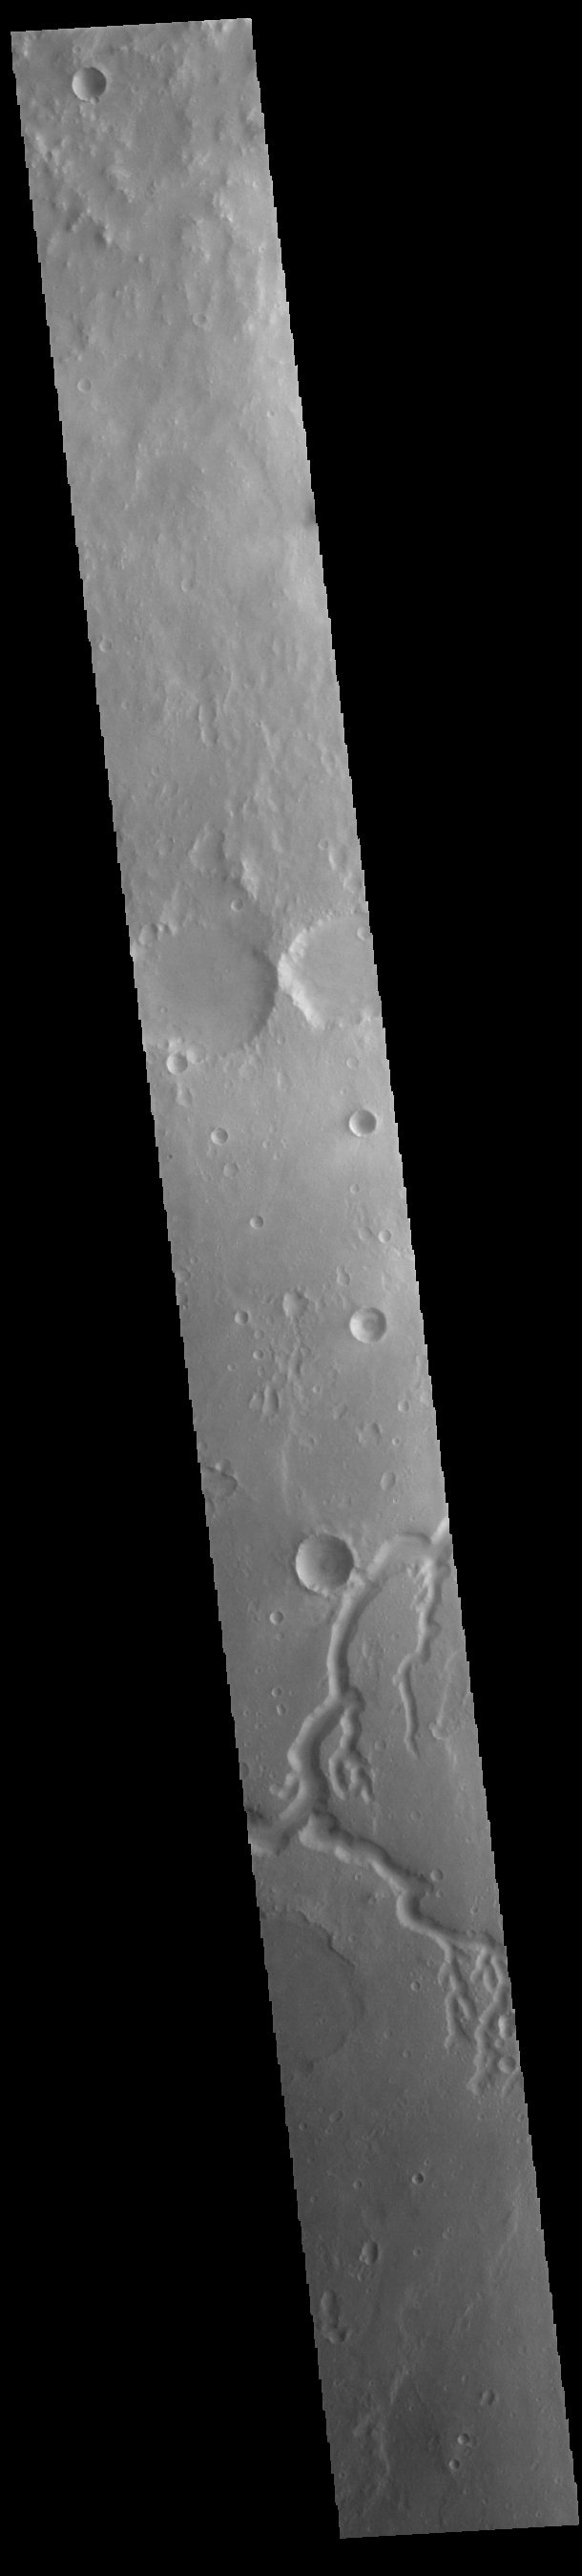

Nanedi Valles

This VIS image shows a section of Nanedi Valles (bottom half of image). Located In Xanthe Terra, the channel system is 508 km (315 miles) long. Nanedi Valles contains two large channels that join together as the elevation drops near Chryse Planitia.

Credit: NASA/JPL-Caltech/ASU